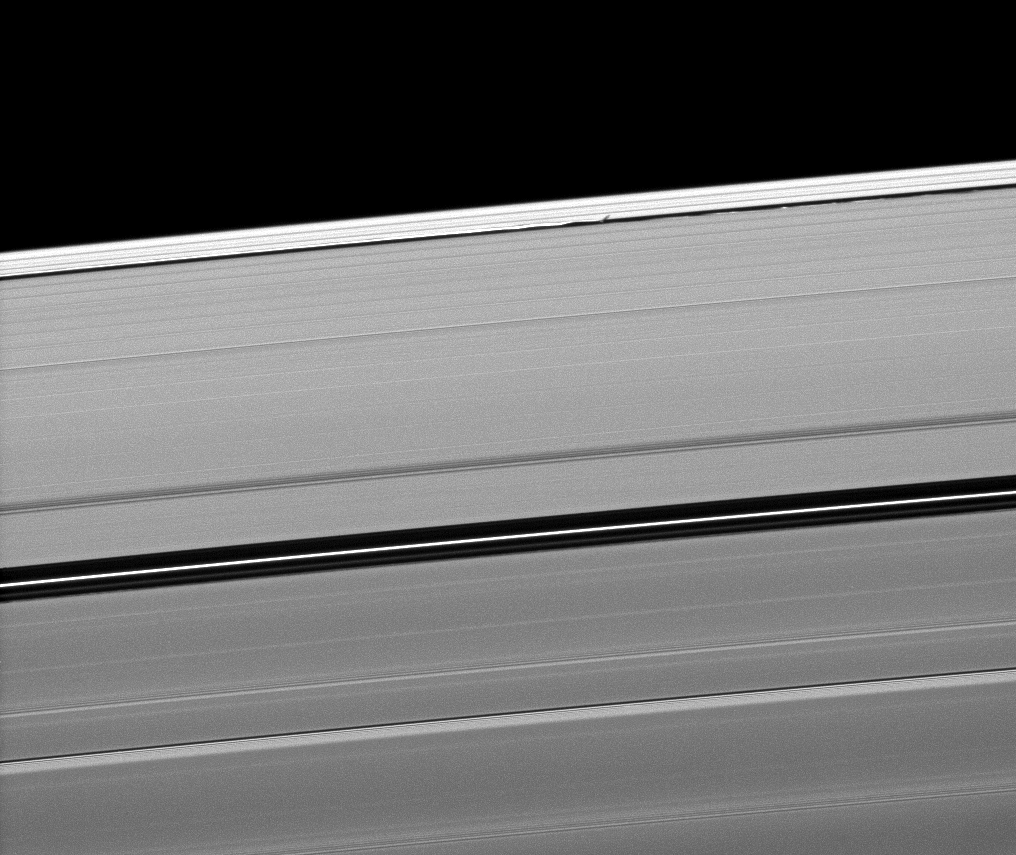

The Shortest of Shadows

Saturn’s moon Daphnis casts a short shadow on the A ring in this image taken about six months after the planet’s August 2009 equinox.

Daphnis (8 kilometers, or 5 miles across) appears as a tiny bright dot in the Keeler Gap of the A ring near the center top of the image. The moon’s orbit is inclined relative to the plane of Saturn’s rings. Daphnis’ gravitational pull perturbs the orbits of the particles of the A ring that form the Keeler Gap’s edge, and sculpts the edge into waves having both horizontal (radial) and out-of-plane components. Material on the inner edge of the gap orbits faster than the moon so that the waves there lead the moon in its orbit. Material on the outer edge moves slower than the moon, so waves there trail the moon. See PIA11656 to learn more about this process.

The Encke Gap, wider than the Keeler Gap, can be seen across the middle of the image.

The novel illumination geometry that accompanies equinox lowers the sun’s angle to the ringplane, significantly darkens the rings, and causes out-of-plane structures to look anomalously bright and cast shadows across the rings. These scenes are possible only during the few months before and after Saturn’s equinox, which occurs only once in about 15 Earth years. Before and after equinox, Cassini’s cameras have spotted not only the predictable shadows of some of Saturn’s moons (see PIA11657), but also the shadows of newly revealed vertical structures in the rings themselves (see PIA11665).

This view looks toward the southern, unilluminated side of the rings from about 25 degrees below the ringplane.

The image was taken in visible light with the Cassini spacecraft narrow-angle camera on Jan. 10, 2010. The view was obtained at a distance of approximately 801,000 kilometers (498,000 miles) from Saturn and at a Sun-Saturn-spacecraft, or phase, angle of 147 degrees. Image scale is 4 kilometers (2 miles) per pixel.

The Cassini-Huygens mission is a cooperative project of NASA, the European Space Agency and the Italian Space Agency. The Jet Propulsion Laboratory, a division of the California Institute of Technology in Pasadena, manages the mission for NASA’s Science Mission Directorate, Washington, D.C. The Cassini orbiter and its two onboard cameras were designed, developed and assembled at JPL. The imaging operations center is based at the Space Science Institute in Boulder, Colo.

Credit: NASA/JPL/Space Science Institute